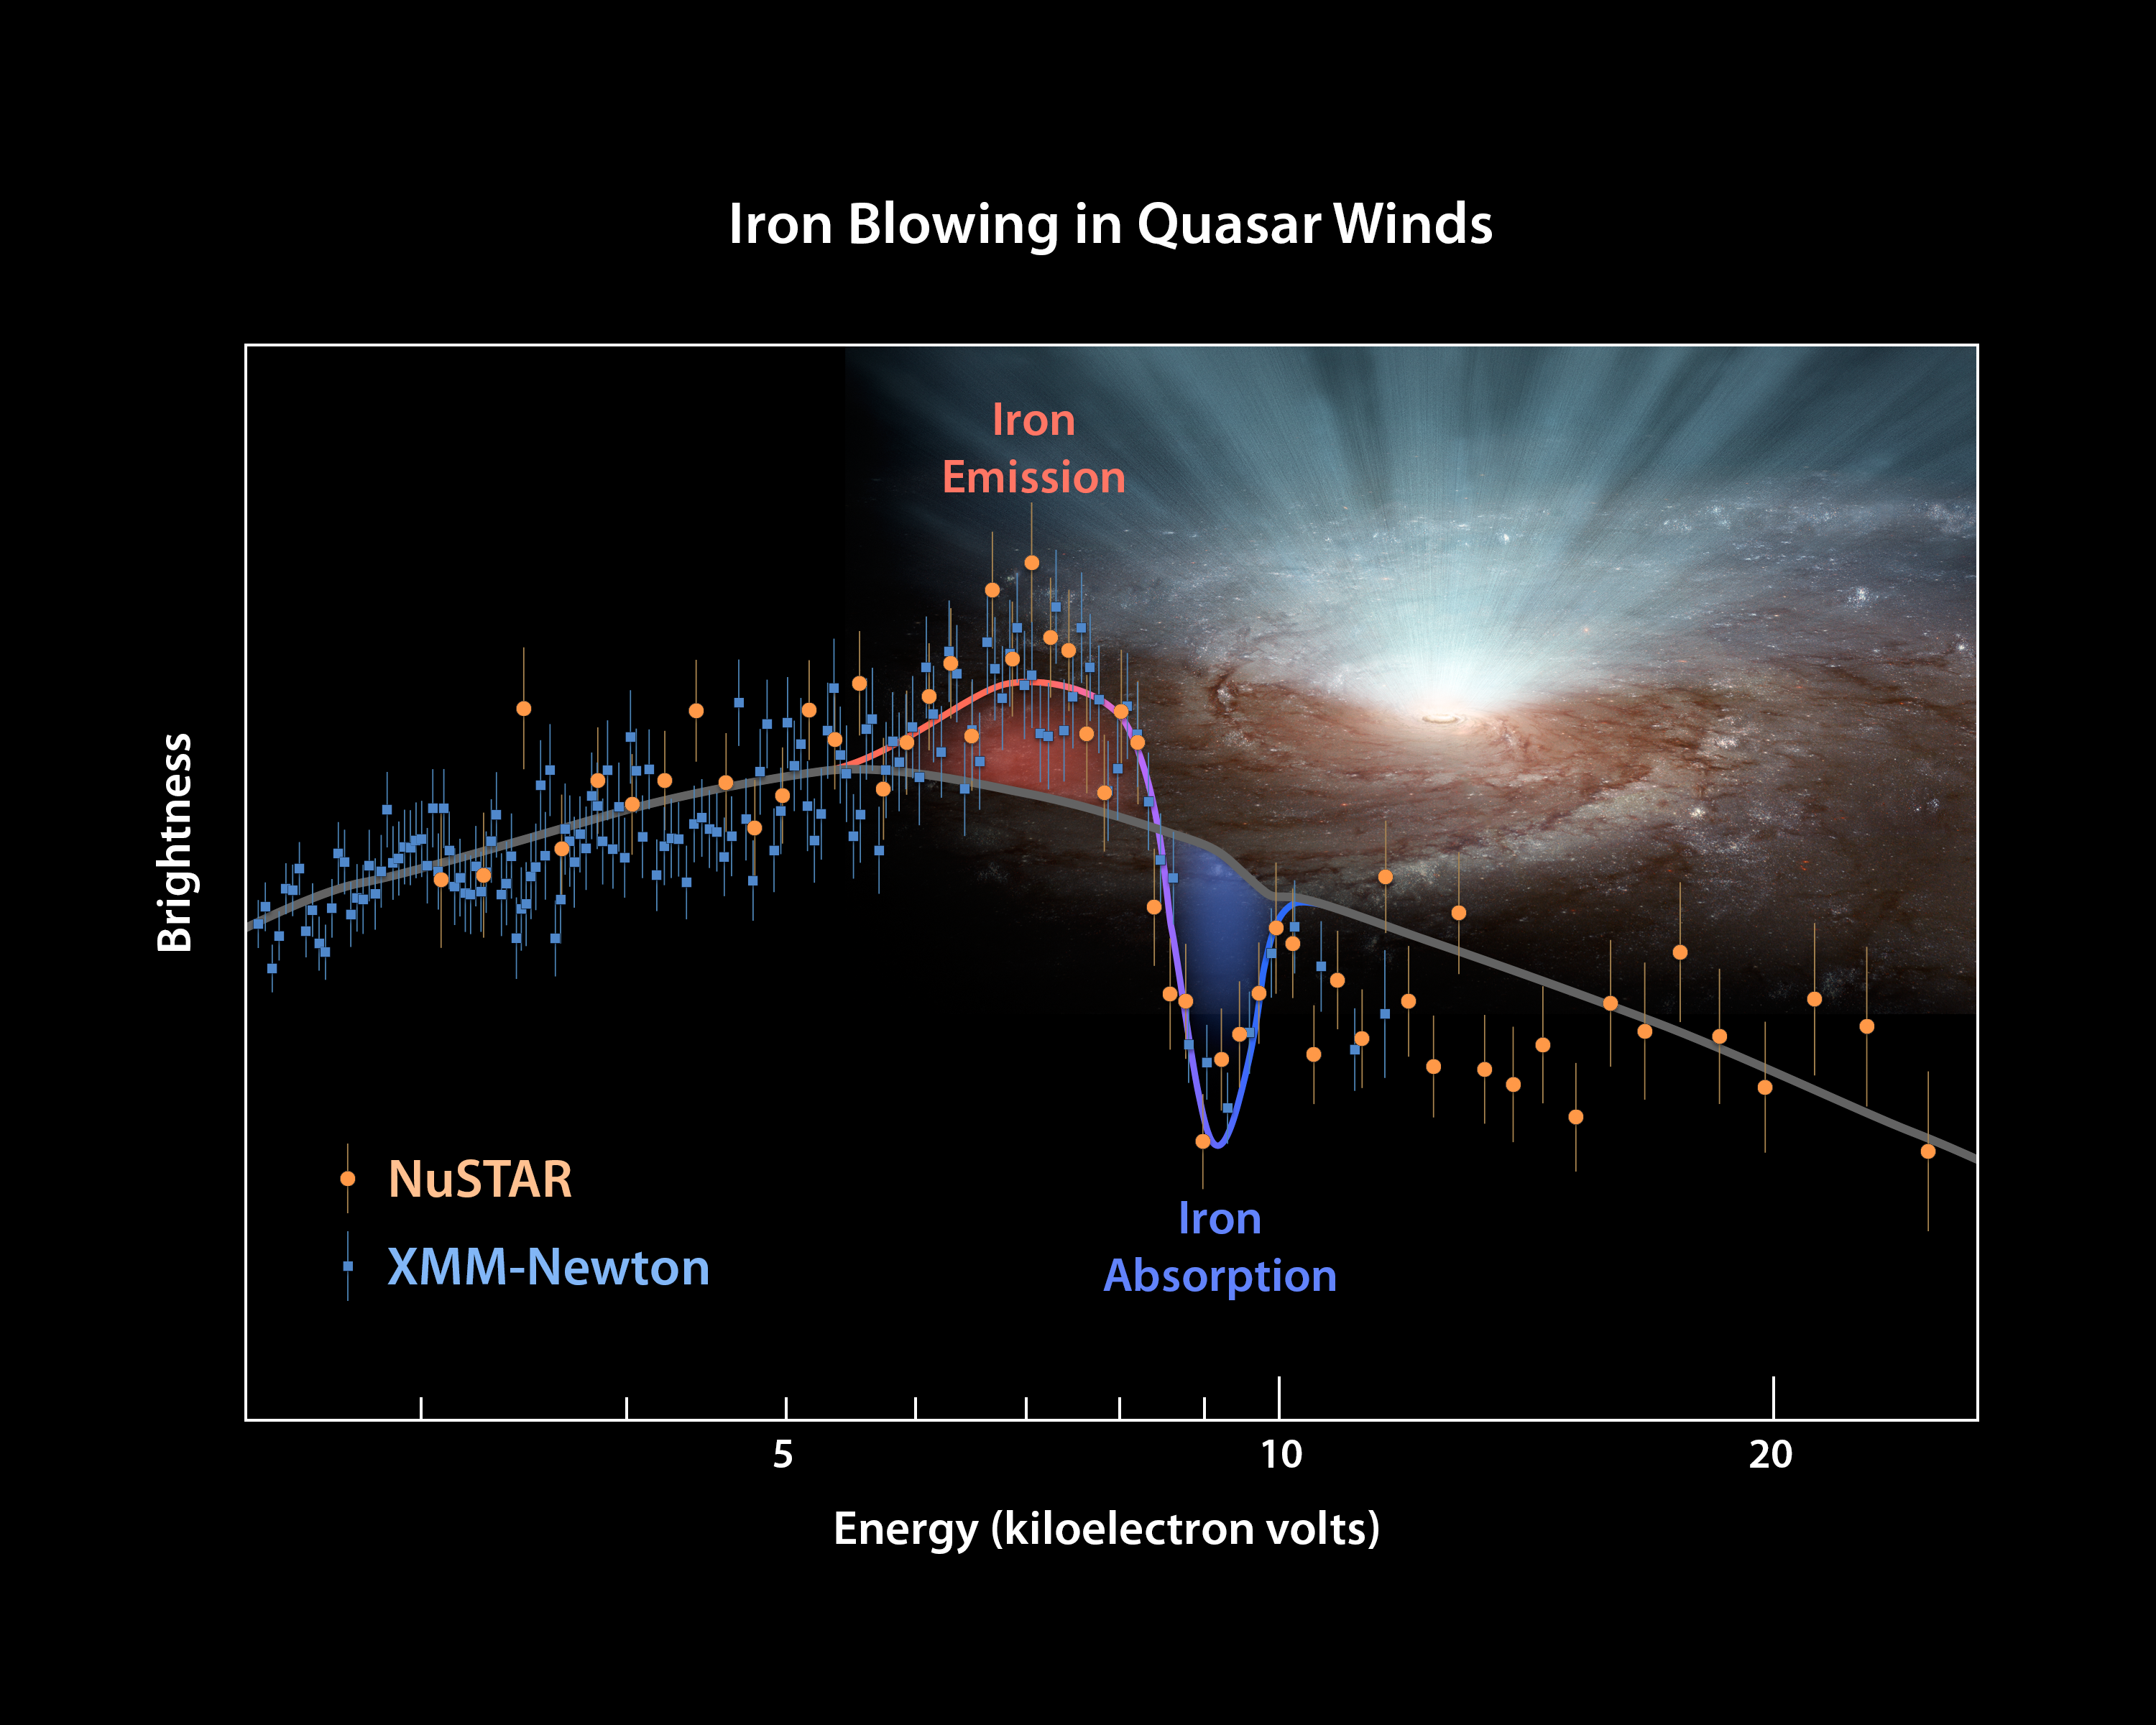

The Answer is Blowing in the Black Hole Wind

This plot of data from two space telescopes, NASA’s Nuclear Spectroscopic Telescope Array (NuSTAR) and the European Space Agency’s (ESA’s) XMM-Newton determines for the first time the shape of ultra-fast winds from supermassive black holes, or quasars. The winds blow in every direction, in a nearly spherical fashion, coming from both sides of a galaxy (only one side is shown here).

The plot shows the brightness of X-ray light from an extremely luminous quasar called PDS 456, with the highest-energy rays on the right. XMM-Newton sees lower-energy X-rays, and NuSTAR, higher. XMM Newton had previously observed the extremely luminous quasar, called PDS 456, on its own in 2001. At that time, it had measured the X-rays up to an energy level of 11 kiloelectron volts. From those data, researchers detected a dip in the X-ray light, called an absorption feature (see dip in plot). The dip is caused by iron atoms — which are carried by the winds along with other matter — absorbing the X-ray light of a particular energy. What’s more, the absorption feature is ‘blueshifted,” meaning that the winds are speeding toward us (like a train’s whistle shifting to higher frequencies as it races toward you).

In other words, the 2001 XMM-Newton data had told researchers that at least some of the winds were blowing toward us — but they didn’t reveal whether those winds were confined to a narrow beam along our line of sight, or were blowing in all directions. That’s because XMM-Newton had only detected absorption features, which by definition occur in front of a light source, in this case, the quasar. To probe what was happening to at sides of the quasar, the astronomers needed to find a different type of feature called an emission feature. These occur when iron scatters X-ray light at a particular energy in all directions, not only toward the observer.

Enter NuSTAR to the X-ray astronomy scene, a high-energy X-ray telescope that was launched in 2012. NuSTAR and XMM-Newton teamed up to observe PDS 456 simultaneously in 2013 and 2014. The results are shown in this plot. NuSTAR data are represented as orange circles and XMM-Newton as blue squares. The NuSTAR data reveal the baseline of the “continuum” quasar light (see gray line) — or what the quasar would look like without any winds. What stands out is the bump to the left of the dips. That’s an iron emission signature, the telltale sign that the black hole winds blow to the sides and in all directions.

XMM-Newton might have seen the emission feature before, but the feature couldn’t be identified until NuSTAR’s elucidated the baseline quasar light. For example, had the X-ray winds been confined to a beam, then NuSTAR would have seen more brightness at the higher end of the X-ray spectrum, and there would have been no iron emission feature.

The results demonstrate that, in some cases, two telescopes are better than one at solving tricky problems. By observing the entire X-ray energy range, the astronomers were able to get a more complete picture of what is happening around the quasar.

NuSTAR’s mission operations center is at UC Berkeley, with the ASI providing its equatorial ground station located at Malindi, Kenya. The mission’s outreach program is based at Sonoma State University, Rohnert Park, California. NASA’s Explorer Program is managed by Goddard. JPL is managed by Caltech for NASA.

Credit: NASA/JPL-Caltech/Keele Univ.